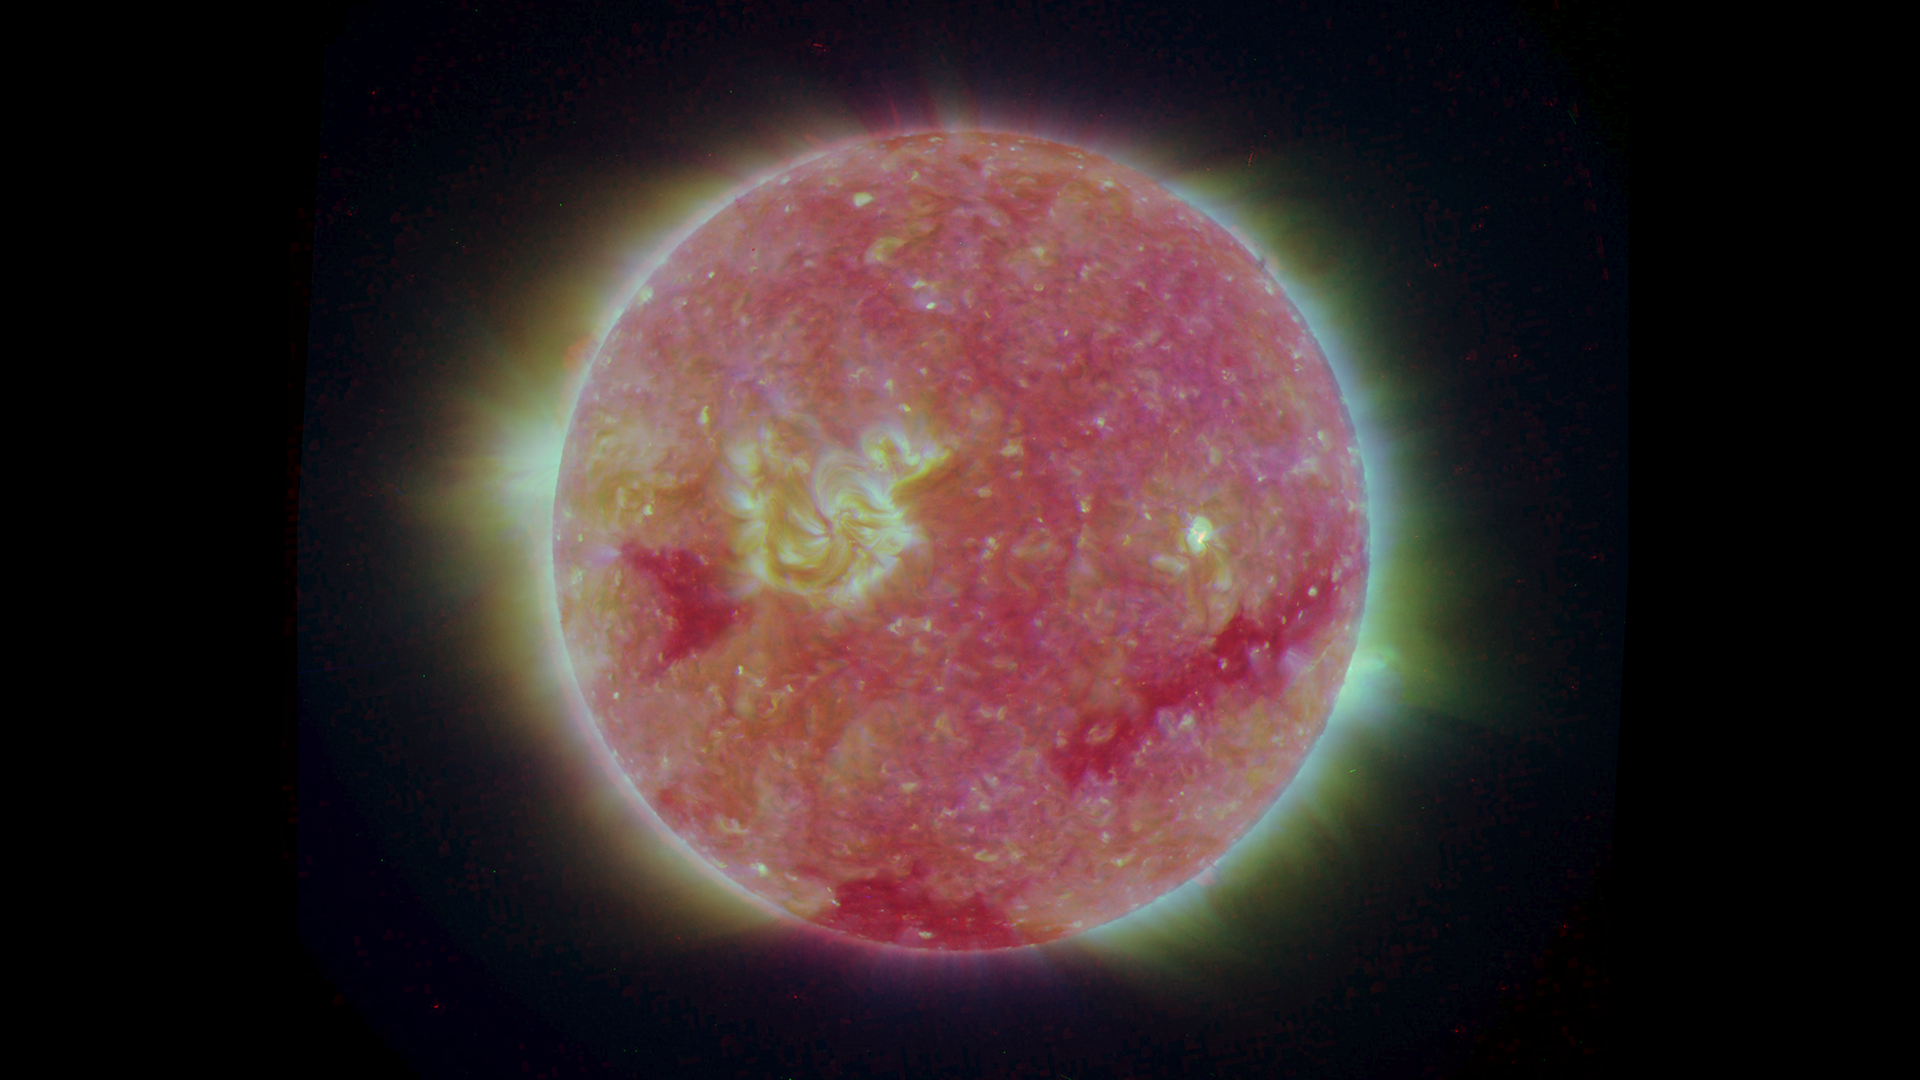

Full Disk Image of the Sun, March 26, 2007

Figure 1: This image was taken by the SECCHI Extreme UltraViolet Imager (EUVI) mounted on the STEREO-B spacecraft. STEREO-B is located behind the Earth, and follows the Earth in orbit around the Sun. This location enables us to view the Sun from the position of a virtual left eye in space.Figure 2: This image was taken by the SECCHI Extreme UltraViolet Imager (EUVI) mounted on the STEREO-A spacecraft. STEREO-A is located ahead of the Earth, and leads the Earth in orbit around the Sun, This location enables us to view the Sun from the position of a virtual right eye in space.
NASA’s Solar TErrestrial RElations Observatory (STEREO) satellites have provided the first three-dimensional images of the Sun. For the first time, scientists will be able to see structures in the Sun’s atmosphere in three dimensions. The new view will greatly aid scientists’ ability to understand solar physics and thereby improve space weather forecasting.

The EUVI imager is sensitive to wavelengths of light in the extreme ultraviolet portion of the spectrum. EUVI bands at wavelengths of 304, 171 and 195 Angstroms have been mapped to the red blue and green visible portion of the spectrum; and processed to emphasize the temperature difference of the solar material. The structure of the corona shows well in this image.

STEREO, a two-year mission, launched October 2006, will provide a unique and revolutionary view of the Sun-Earth System. The two nearly identical observatories — one ahead of Earth in its orbit, the other trailing behind — will trace the flow of energy and matter from the Sun to Earth. They will reveal the 3D structure of coronal mass ejections; violent eruptions of matter from the sun that can disrupt satellites and power grids, and help us understand why they happen. STEREO will become a key addition to the fleet of space weather detection satellites by providing more accurate alerts for the arrival time of Earth-directed solar ejections with its unique side-viewing perspective.

STEREO is the third mission in NASA’s Solar Terrestrial Probes program within NASA’s Science Mission Directorate, Washington. The Goddard Science and Exploration Directorate manages the mission, instruments, and science center. The Johns Hopkins University Applied Physics Laboratory, Laurel, Md., designed and built the spacecraft and is responsible for mission operations. The imaging and particle detecting instruments were designed and built by scientific institutions in the U.S., UK, France, Germany, Belgium, Netherlands, and Switzerland. JPL is a division of the California Institute of Technology in Pasadena.

Credit: NASA/JPL-Caltech/NRL/GSFC